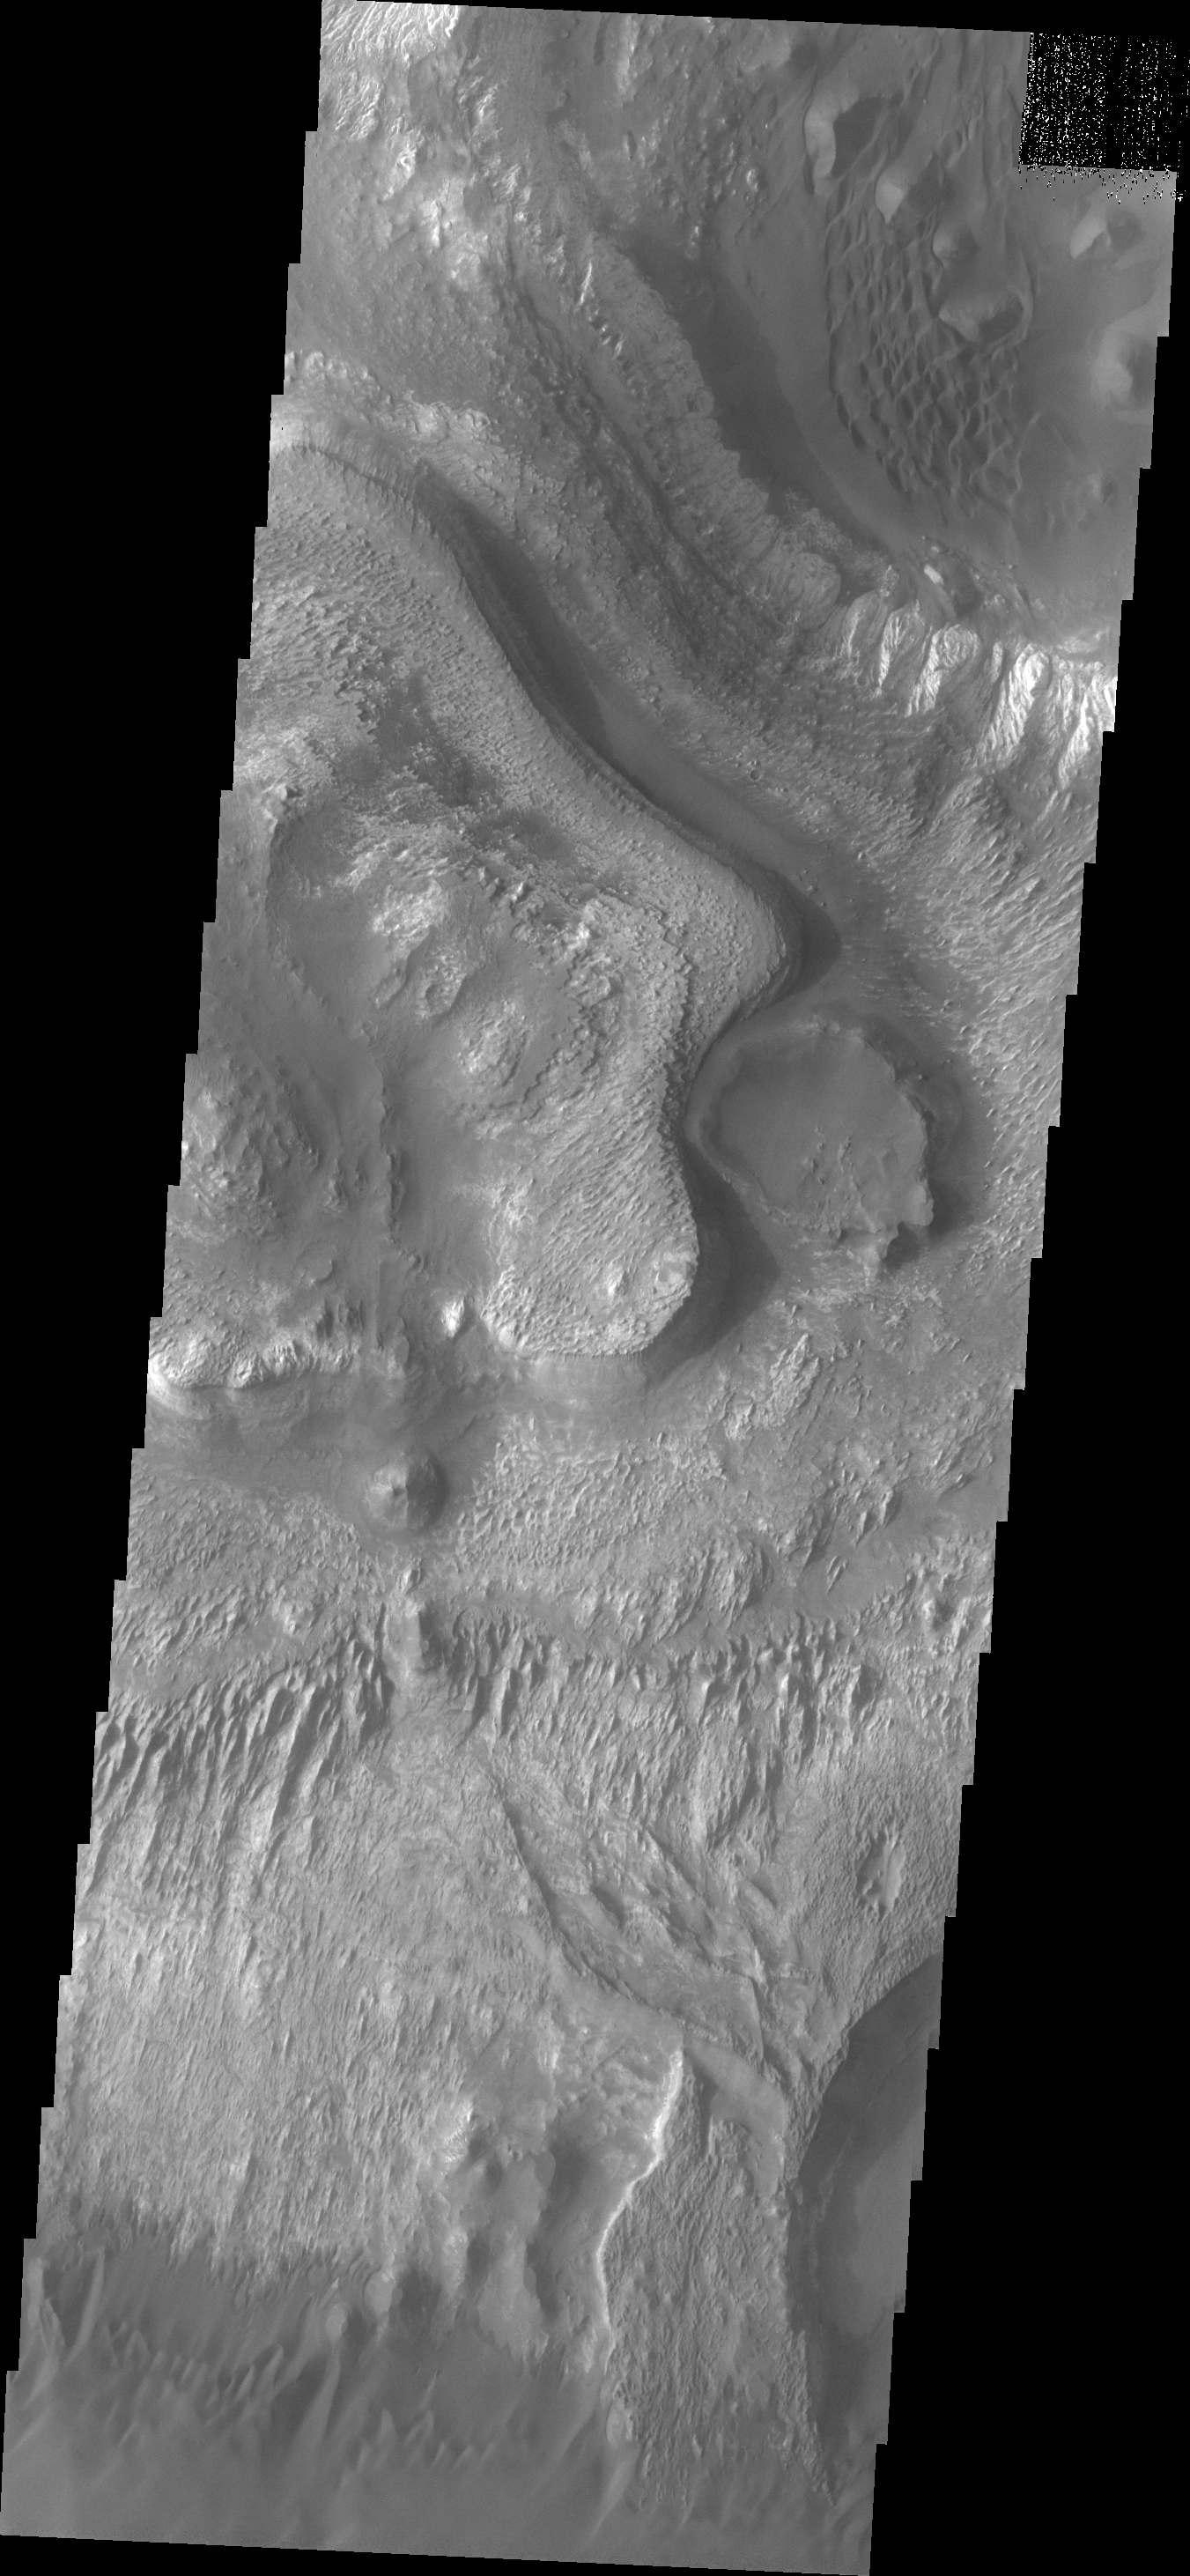

Ganges Chasma

This VIS image shows a portion of the floor of Ganges Chasma. Many different features are shown in this image, including dunes, layered deposits, and wind eroded materials.

Image information: VIS instrument. Latitude -7.2N, Longitude 311.3E. 18 meter/pixel resolution.

Please see the THEMIS Data Citation Note for details on crediting THEMIS images.

Note: this THEMIS visual image has not been radiometrically nor geometrically calibrated for this preliminary release. An empirical correction has been performed to remove instrumental effects. A linear shift has been applied in the cross-track and down-track direction to approximate spacecraft and planetary motion. Fully calibrated and geometrically projected images will be released through the Planetary Data System in accordance with Project policies at a later time.

NASA’s Jet Propulsion Laboratory manages the 2001 Mars Odyssey mission for NASA’s Office of Space Science, Washington, D.C. The Thermal Emission Imaging System (THEMIS) was developed by Arizona State University, Tempe, in collaboration with Raytheon Santa Barbara Remote Sensing. The THEMIS investigation is led by Dr. Philip Christensen at Arizona State University. Lockheed Martin Astronautics, Denver, is the prime contractor for the Odyssey project, and developed and built the orbiter. Mission operations are conducted jointly from Lockheed Martin and from JPL, a division of the California Institute of Technology in Pasadena.

Credit: NASA/JPL/ASU